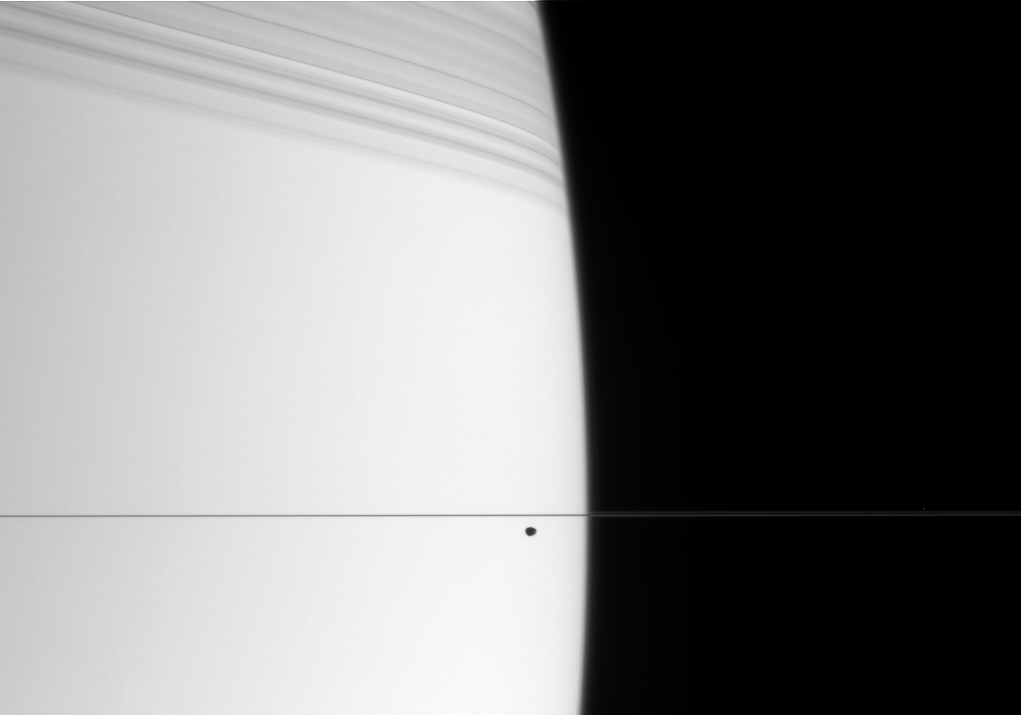

Ring Moon, Ring Shadows

The small, dark form of Janus cruises along in front of bright Saturn. The edge-on rings cast dramatic shadows onto the northern hemisphere.

Janus is 181 kilometers (113 miles) across.

The image was taken in visible light with the Cassini spacecraft narrow-angle camera on April 21, 2006, at a distance of approximately 2.9 million kilometers (1.8 million miles) from Saturn. The image scale is 17 kilometers (11 miles) per pixel on Janus.

The Cassini-Huygens mission is a cooperative project of NASA, the European Space Agency and the Italian Space Agency. The Jet Propulsion Laboratory, a division of the California Institute of Technology in Pasadena, manages the mission for NASA’s Science Mission Directorate, Washington, D.C. The Cassini orbiter and its two onboard cameras were designed, developed and assembled at JPL. The imaging operations center is based at the Space Science Institute in Boulder, Colo.

Credit: NASA/JPL/Space Science Institute